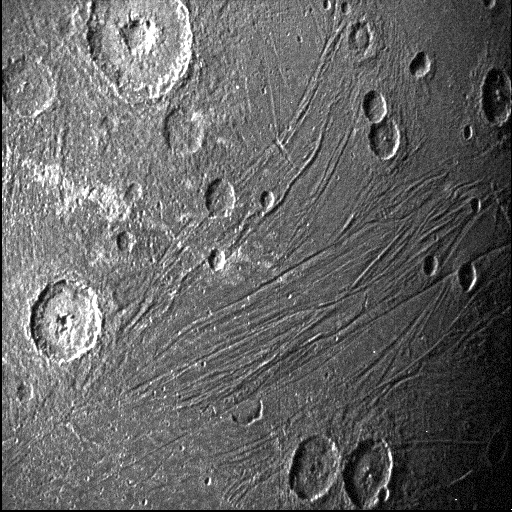

Close-up of Dark Side of Jupiter Moon Ganymede

This image of the dark side of the Jovian moon Ganymede was obtained by the Stellar Reference Unit star camera aboard NASA’s Juno spacecraft during its June 7, 2021, flyby of the icy moon.

Usually used to the spacecraft on course, the navigation camera was able to obtain an image of the moon’s dark side (the side opposite the Sun) because it was bathed in the dim light scattered off Jupiter; the camera operates exceptionally well in low-light conditions.

Credit: NASA/JPL-Caltech/SwRI